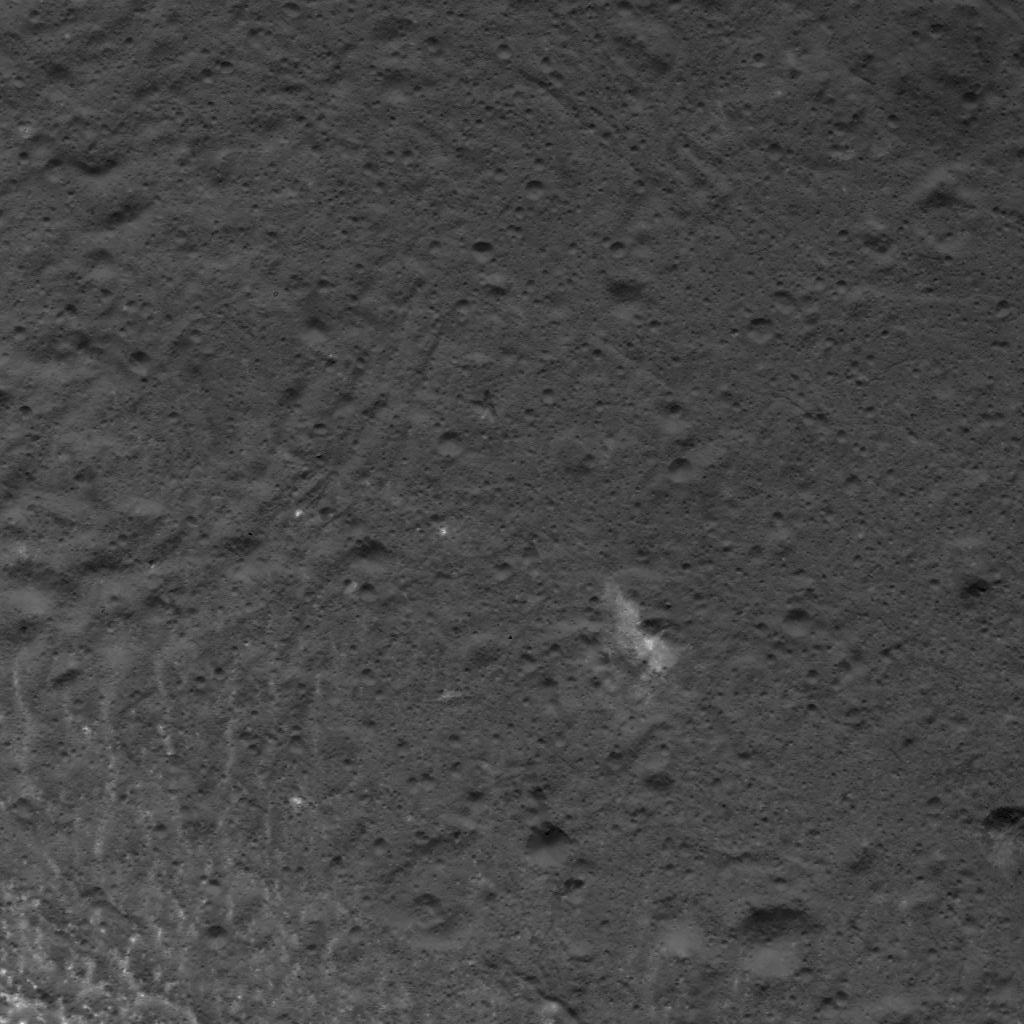

Complex Patterns on Occator Crater’s Floor

This image was obtained by NASA’s Dawn spacecraft on July 5, 2018 from an altitude of about 32 miles (52 kilometers).

The center of this picture is located at about 19.3 degrees north latitude and 240.7 degrees east longitude.

Dawn’s mission is managed by JPL for NASA’s Science Mission Directorate in Washington. Dawn is a project of the directorates Discovery Program, managed by NASA’s Marshall Space Flight Center in Huntsville, Alabama. JPL is responsible for overall Dawn mission science. Orbital ATK Inc., in Dulles, Virginia, designed and built the spacecraft. The German Aerospace Center, Max Planck Institute for Solar System Research, Italian Space Agency and Italian National Astrophysical Institute are international partners on the mission team.

Credit: NASA/JPL-Caltech/UCLA/MPS/DLR/IDA